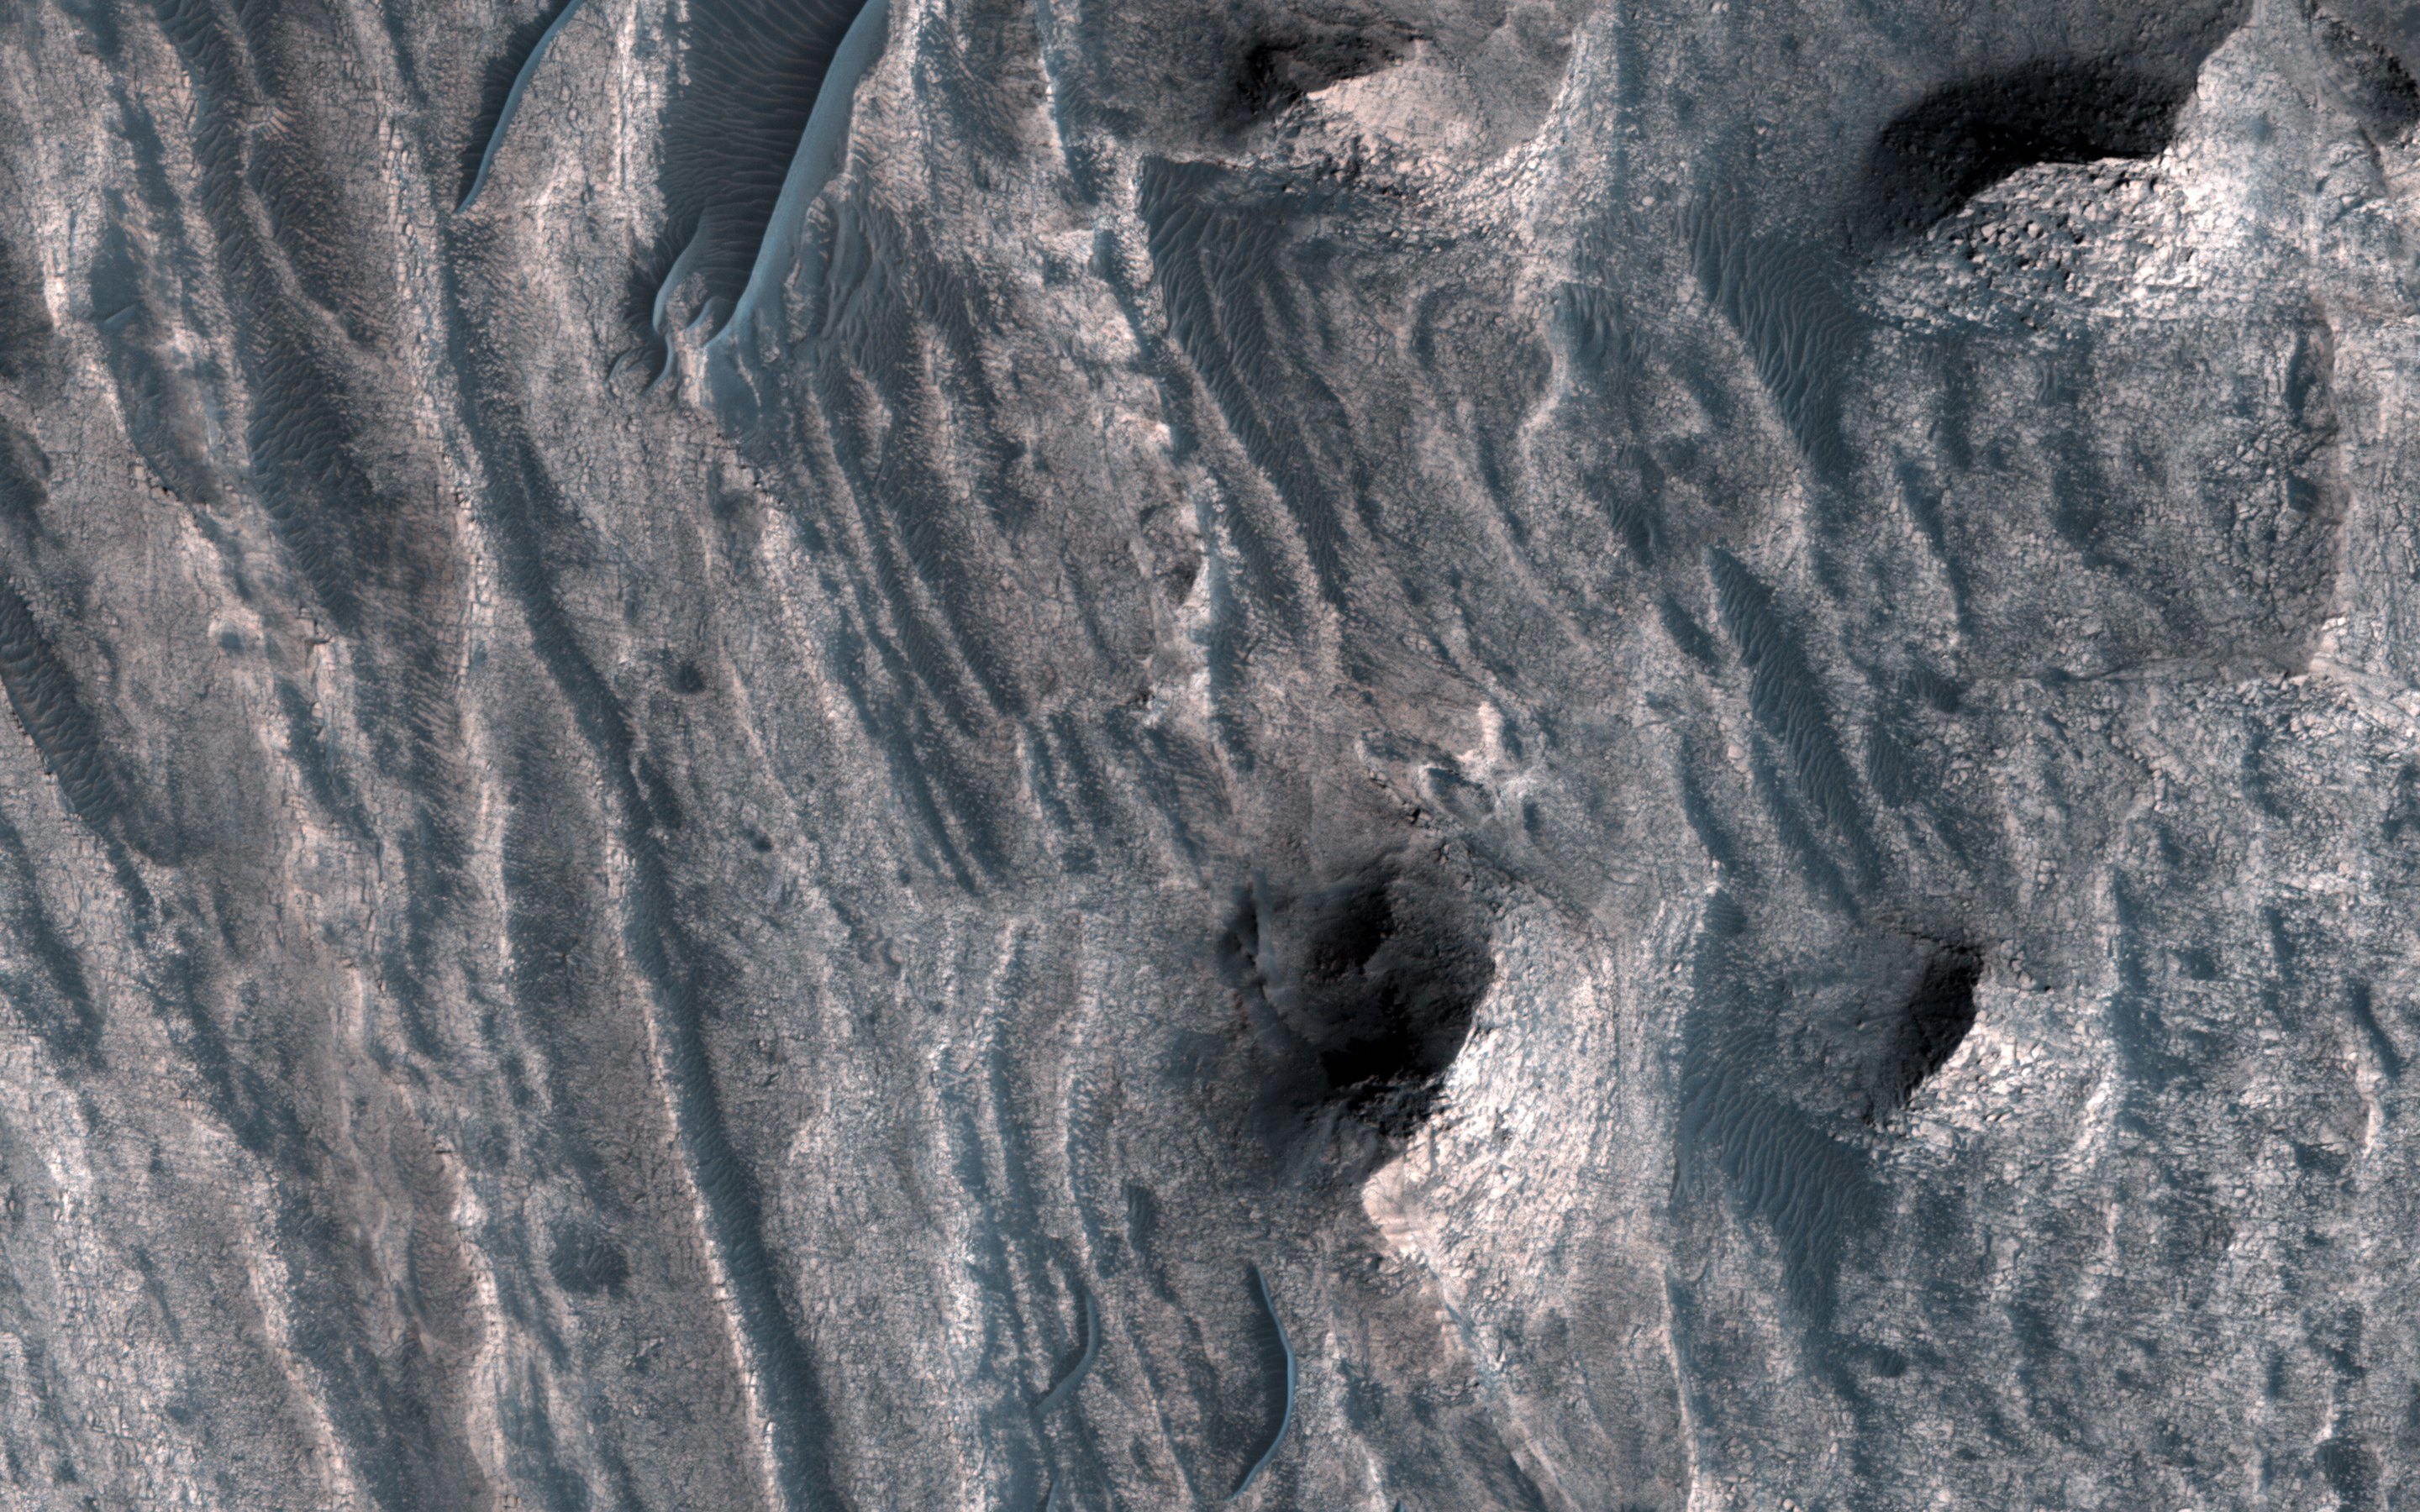

A Window into the Past

The layered sedimentary deposits inside the giant canyons of Mars have puzzled scientists for decades. These light toned deposits have fine, horizontal laminations that are unlike the rugged rim rock of the Valles Marineris as seen by NASA’s Mars Reconnaisance Orbiter (MRO).

Various ideas for the origin of the layered sediments have suggested lake deposits, wind blown dust and sand, or volcanic materials that erupted after the canyon was formed, and possibly filled with water.

One particular layered deposit, called Ceti Mensa, attracted attention because its deep red color in images collected by the Viking Orbiter mission during the 1970s. Located in west Candor Chasma in the north of the Valles Marineris, Ceti Mensa is an undulating plateau that rises 3 kilometers above the canyon floor and is bounded by steep scarps up to 1.5 kilometers in height. Deep red hues are on the west-facing scarp in particular. The red tint may be due to the presence of crystalline ferric oxide, suggesting that the material may have been exposed to heat or water, or both.

Spectral measurements by the Mars Express OMEGA and MRO CRISM instruments confirm the presence of hydrated sulfate salts, such as gypsum and kieserite . These minerals are important for two reasons. On Earth, they typically form in wet environments, suggesting that the deposits in Ceti Mensa may have formed under water. On Mars, these deposits could be valuable to future Martian colonists as fertilizer for growing crops.

In a view of the colorful west-facing scarp of Ceti Mensa, we see the interior layers of the deposit, giving us a window into the past history of the sediments as they accumulated over time. We also see layers that were previously too small to view, and a surface that is thoroughly fractured, eroded into knobs, and partially covered by young dark sand dunes.

This is a stereo pair with ESP_051986_1750.

The map is projected here at a scale of 25 centimeters (9.8 inches) per pixel. [The original image scale is 26.7 centimeters (10.5 inches) per pixel (with 1 x 1 binning); objects on the order of 80 centimeters (31.5 inches) across are resolved.] North is up.

The University of Arizona, Tucson, operates HiRISE, which was built by Ball Aerospace & Technologies Corp., Boulder, Colo. NASA’s Jet Propulsion Laboratory, a division of Caltech in Pasadena, California, manages the Mars Reconnaissance Orbiter Project for NASA’s Science Mission Directorate, Washington.

Credit: NASA/JPL-Caltech/Univ. of Arizona